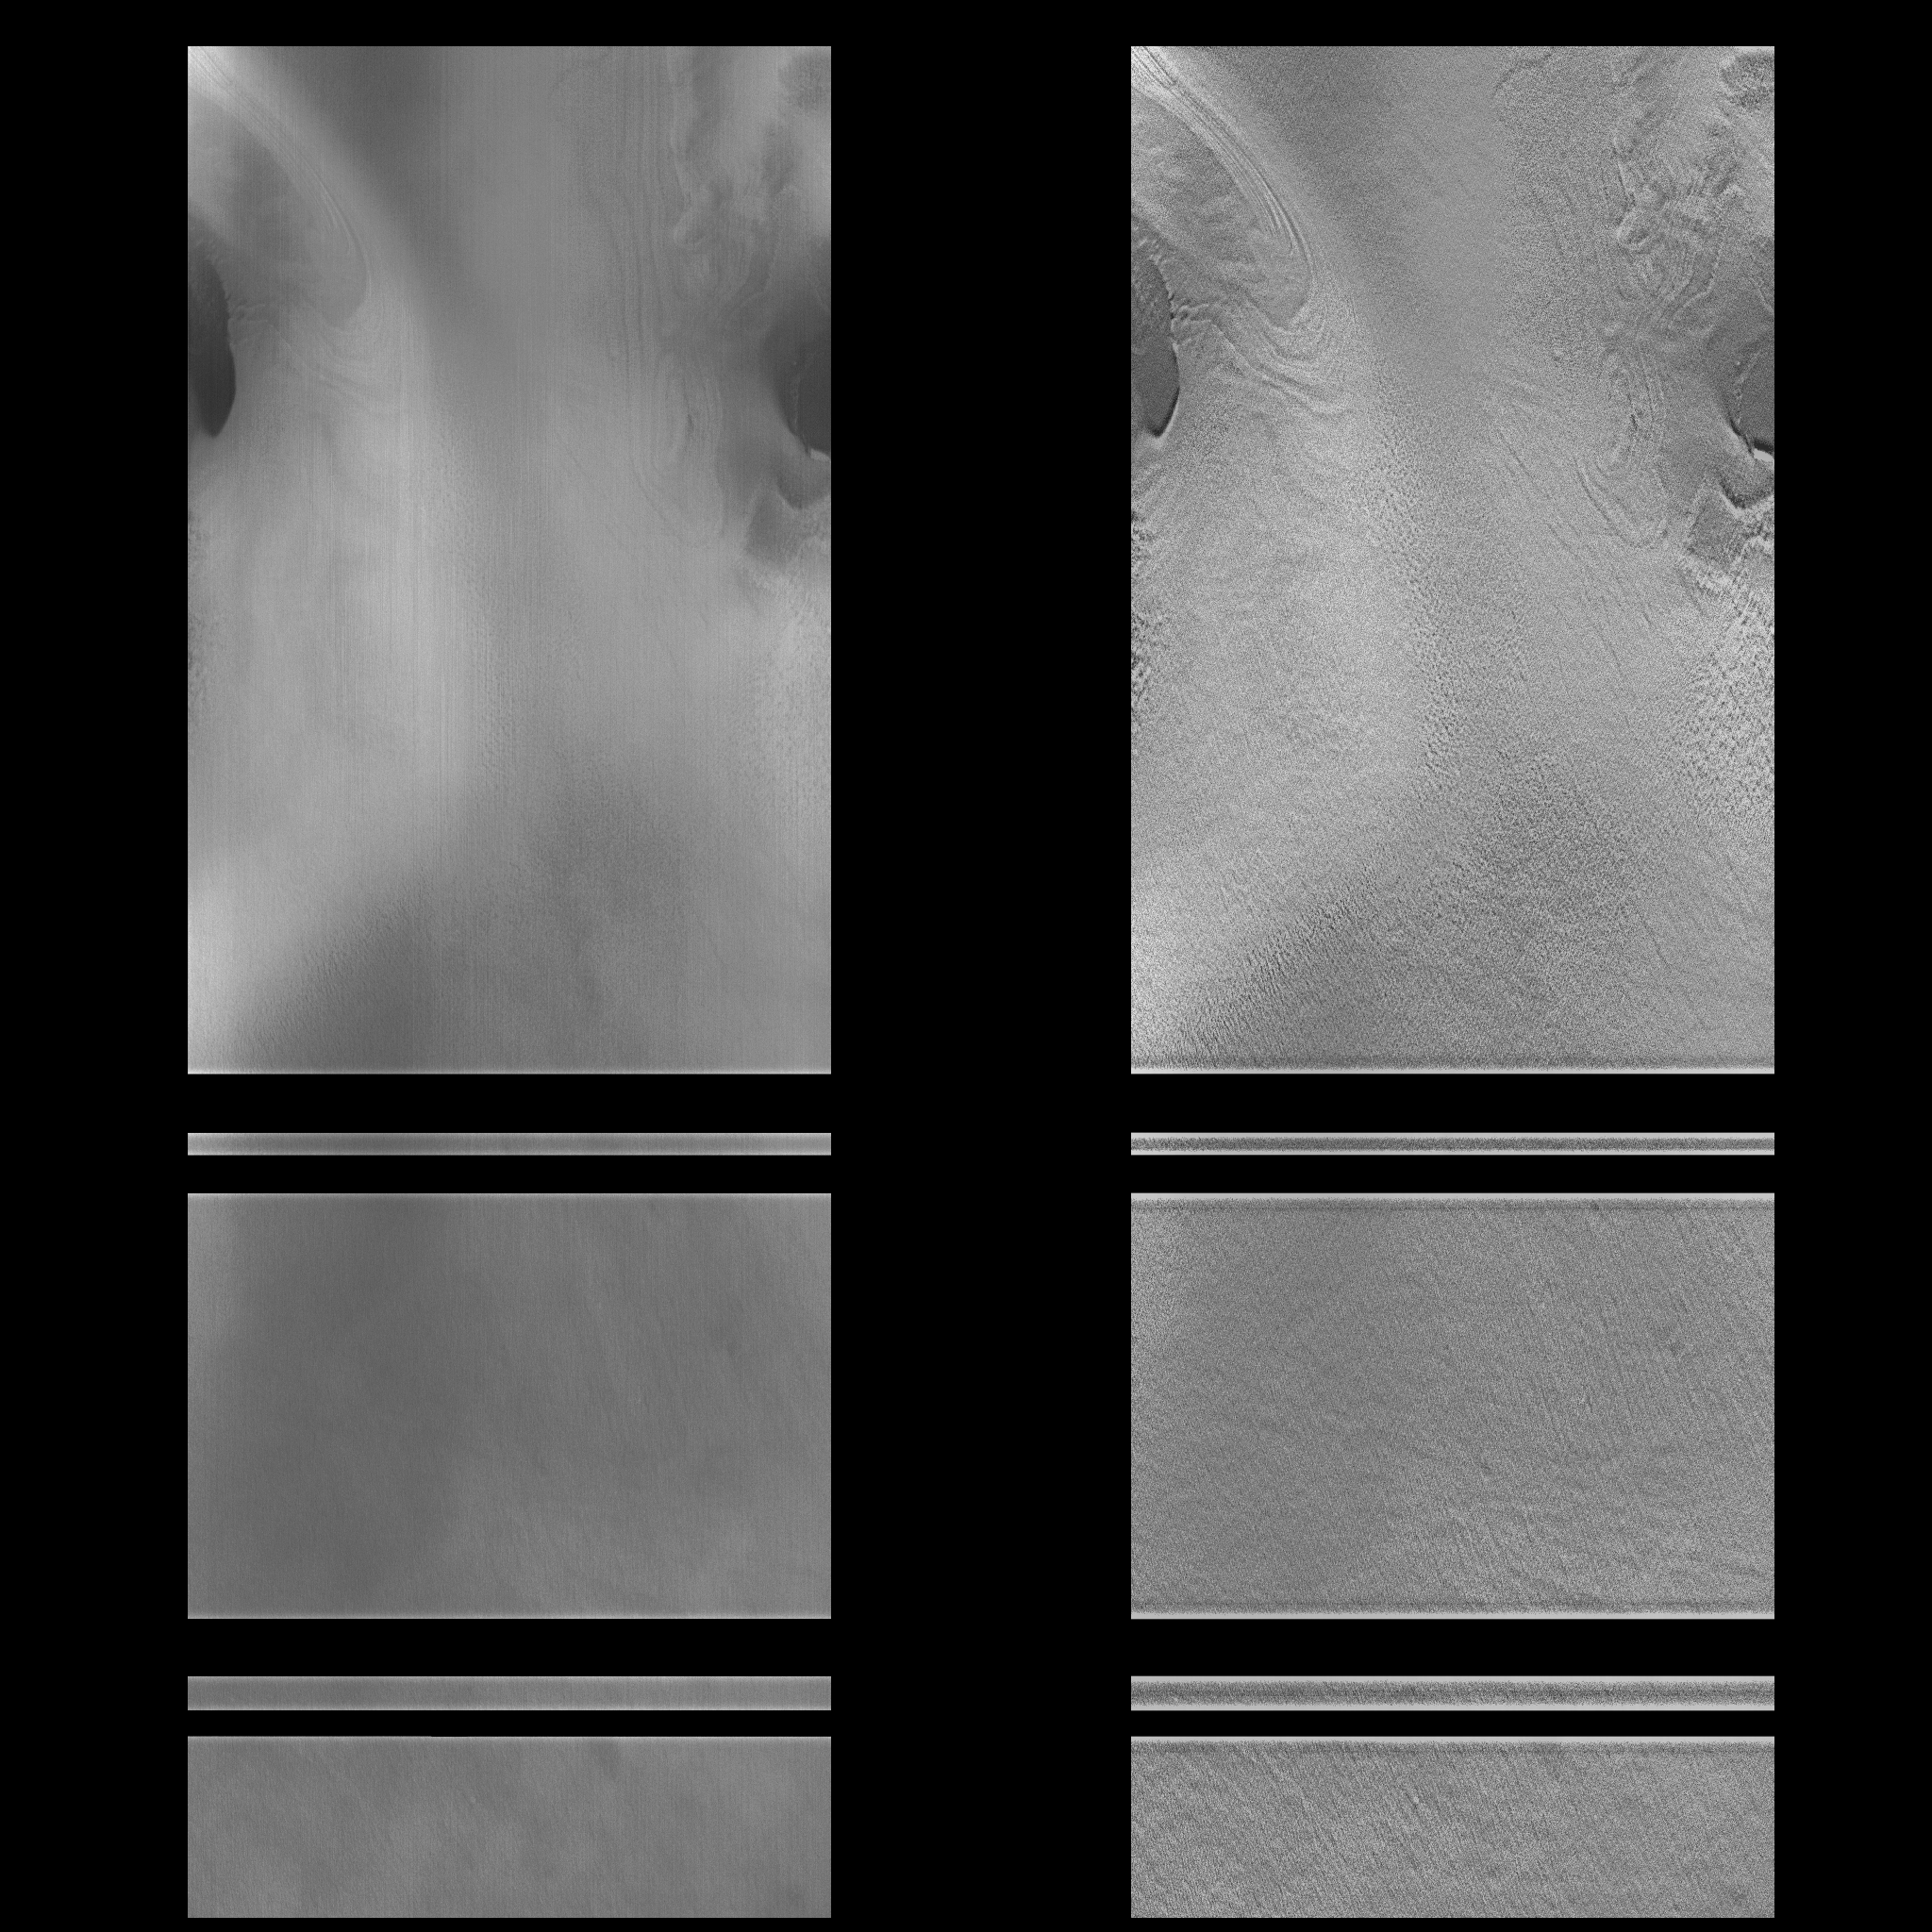

MOC View of Mars98 Landing Zone – 1/16/98

On 1/16/1998 at shortly after 12:12 UTC SCET, the Mars Global Surveyor Mars Orbiter Camera (MOC) took this high resolution image of a small portion of the potential Mars Surveyor ’98 landing zone. For the purposes of planning MOC observations, this zone was defined as 75 +/- 2 degrees S latitude, 215 +/- 15 degrees W longitude. The location of the image was selected to try to cover a range of possible surface morphologies, reliefs, and albedos.

The spacecraft was observing at approximately 75 degrees S, 213 degrees W. North is to the top of the image.

The effects of ground fog, which obscures the surface features(left), has been minimize by filtering (right).

Malin Space Science Systems (MSSS) and the California Institute of Technology built the MOC using spare hardware from the Mars Observer mission. MSSS operates the camera from its facilities in San Diego, CA. The Jet Propulsion Laboratory’s Mars Surveyor Operations Project operates the Mars Global Surveyor spacecraft with its industrial partner, Lockheed Martin Astronautics, from facilities in Pasadena, CA and Denver, CO.

Credit: NASA/JPL/Malin Space Science Systems